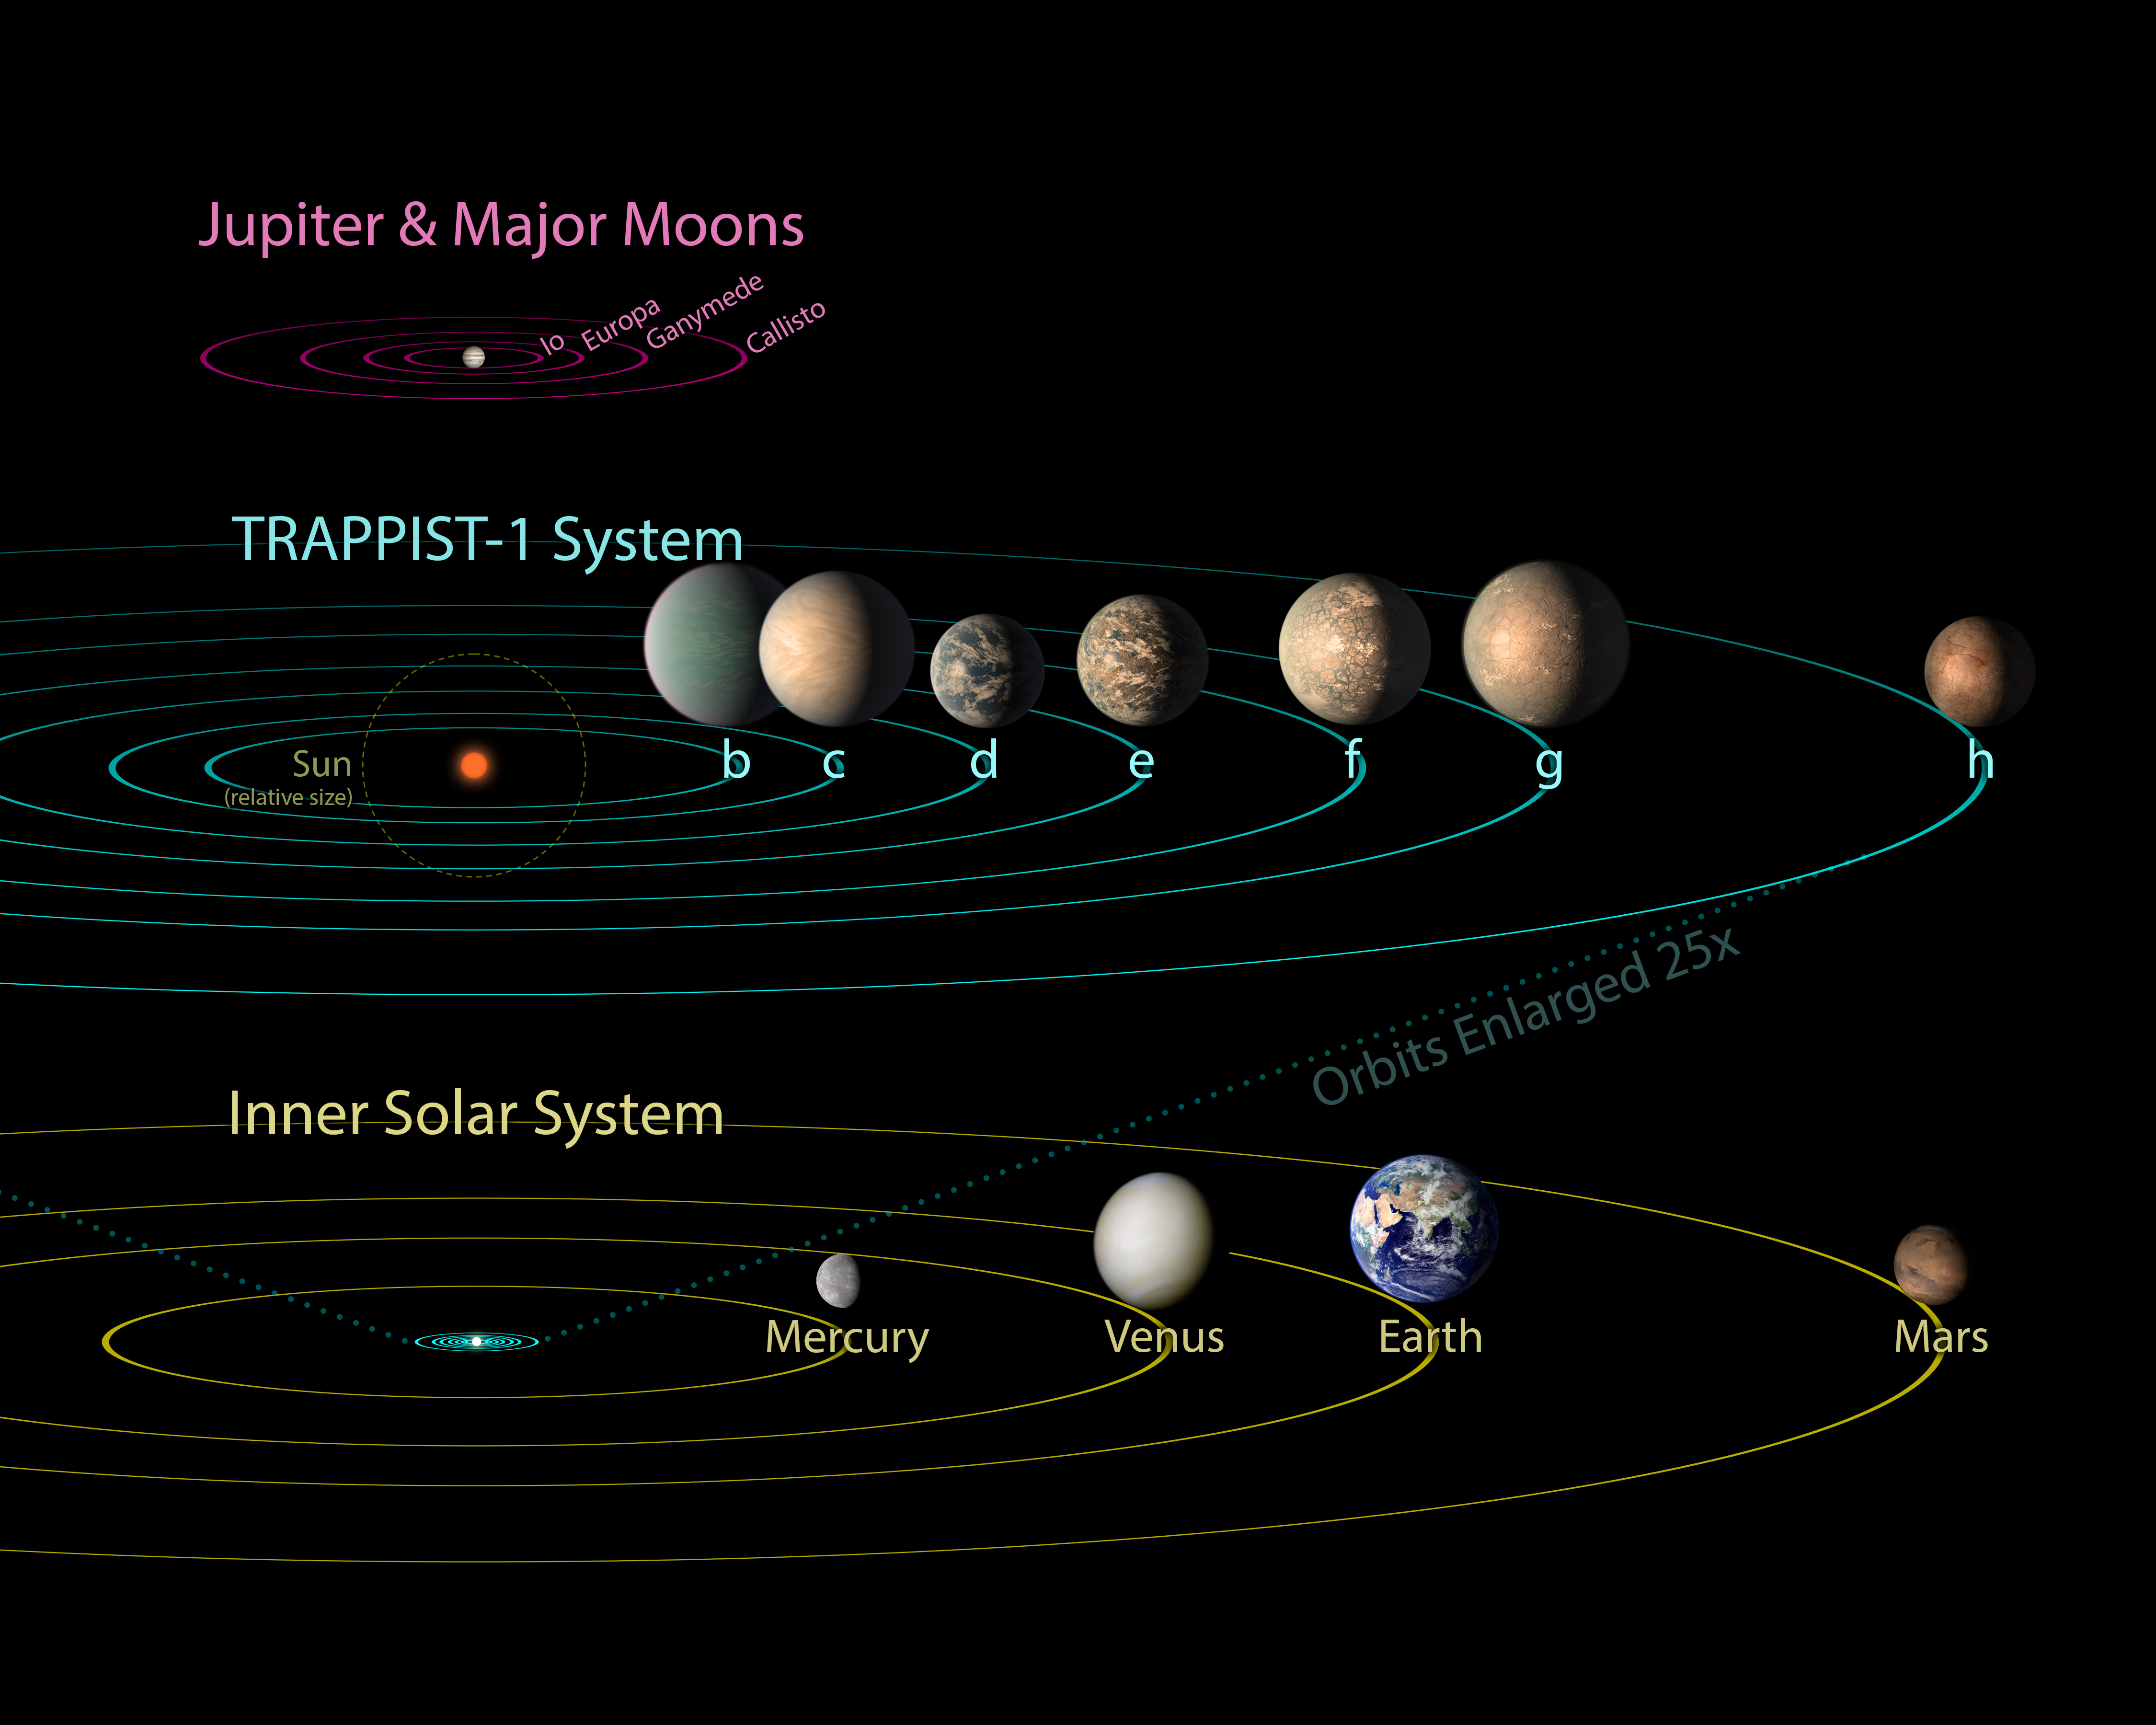

TRAPPIST-1 Compared to Jovian Moons and Inner Solar System – Updated Feb. 2018

All seven planets discovered in orbit around the red dwarf star TRAPPIST-1 could easily fit inside the orbit of Mercury, the innermost planet of our solar system. In fact, they would have room to spare. TRAPPIST-1 also is only a fraction of the size of our Sun; it isn’t much larger than Jupiter. So, the TRAPPIST-1 system’s proportions look more like Jupiter and its moons than those of our solar system.

The seven planets of TRAPPIST-1 are all Earth-sized and terrestrial. TRAPPIST-1 is an ultra-cool dwarf star in the constellation Aquarius, and its planets orbit very close to it.

This image is an update to PIA21428, based on more precise measurements of the planets’ densities, as of February 2018.

NASA’s Jet Propulsion Laboratory, Pasadena, California, manages the Spitzer Space Telescope mission for NASA’s Science Mission Directorate, Washington. Science operations are conducted at the Spitzer Science Center at Caltech, also in Pasadena. Spacecraft operations are based at Lockheed Martin Space Systems Company, Littleton, Colorado. Data are archived at the Infrared Science Archive housed at Caltech/IPAC. Caltech manages JPL for NASA.

Credit: NASA/JPL-Caltech